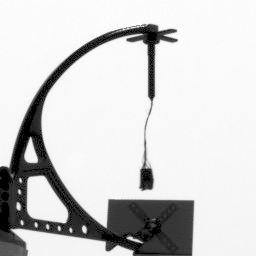

Telltale Animation (Sol 9)

This animation of the NASA’s Phoenix Mars Lander’s telltale was made from five images taken by Phoenix’s Stereo Surface Imager (SSI) near 3:00 PM local Mars time on the ninth Martian day of the mission, or Sol 9 (June 3, 2008). The images were taken with a blue filter (450 nanometer, R6) that focuses at items on the deck rather than the workspace or horizon.

The Phoenix Mission is led by the University of Arizona, Tucson, on behalf of NASA. Project management of the mission is by NASA’s Jet Propulsion Laboratory, Pasadena, Calif. Spacecraft development is by Lockheed Martin Space Systems, Denver.

Photojournal Note: As planned, the Phoenix lander, which landed May 25, 2008 23:53 UTC, ended communications in November 2008, about six months after landing, when its solar panels ceased operating in the dark Martian winter.

Credit: NASA/JPL-Caltech/University Arizona/Texas A&M University